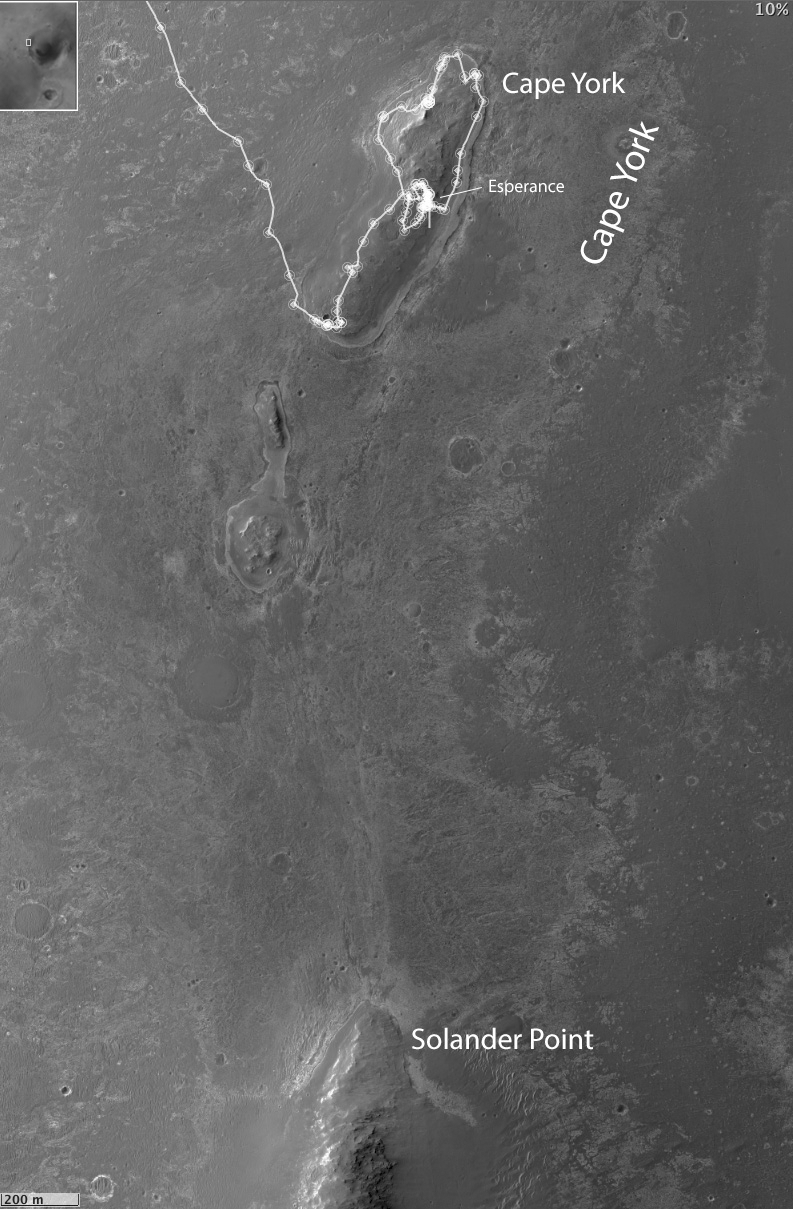

Opportunity Heads Toward Next Destination, ‘Solander Point’

This map of a portion of the western rim of Endeavour Crater on Mars shows the area where NASA’s Mars Exploration Rover Opportunity worked for 20 months, “Cape York,” in relation to the area where the rover team plans for Opportunity to spend its sixth Martian winter, “Solander Point.”

The scale bar at lower left is 200 meters (one-eighth of a mile). The inset at upper left indicates the location of the mapped area in relation to the entire Endeavour Crater, which is 14 miles (22 kilometers) in diameter. Both Cape York and Solander Point are raised sections of the crater’s western rim.

Opportunity arrived at the edge of Endeavour Crater in August 2011 after a two-year trek from Victoria Crater, where it had spent two years. Observations by NASA’s Mars Reconnaissance Orbiter detected traces of clay minerals in a portion of Cape York, and the rover team used that information to guide Opportunity’s exploration of the area. Opportunity finished its inspection of targeted rocks on Cape York with examination of “Esperance,” indicated on this map. Esperance was found to have a composition suggesting the presence of clay minerals formed by water intensely altering the rock.

Solander Point has a north-facing slope favorable for electrical output by Opportunity’s solar panels during the coming southern-hemisphere winter. The minimum-sunshine days of the winter will be in February 2014. The rover team plans to get Opportunity to a northerly tilt well before then. The anticipated drive distance from Esperance to Solander Point is about 1.4 miles (2.2 kilometers). Opportunity began that trek on May 14, 2013.

The base image for this map is from the High Resolution Imaging Science Experiment (HiRISE) camera on NASA’s Mars Reconnaissance Orbiter.

Credit: NASA/JPL-Caltech/Univ. of Arizona